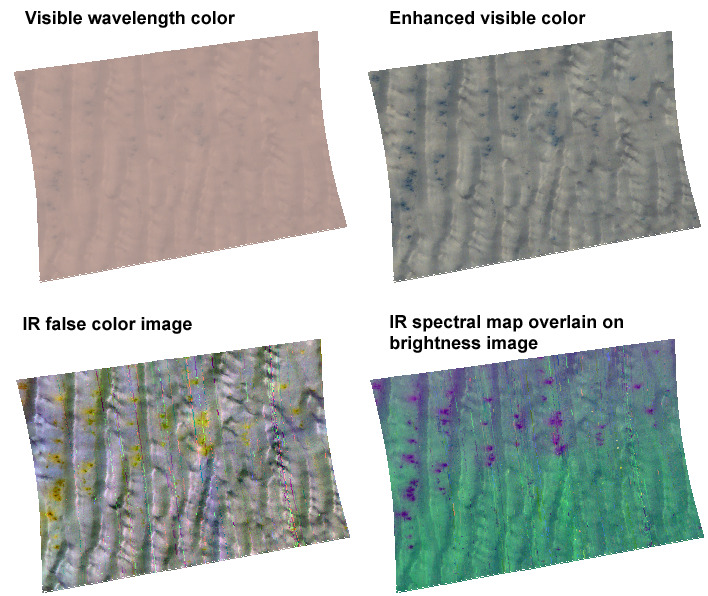

A Cold Day in Richardson Crater

This image of frost-covered sand dunes in Richardson Crater in the south polar region of Mars was taken by the Compact Reconnaissance Imaging Spectrometer for Mars (CRISM) at 0504 UTC (12:04 a.m. EST) on Jan. 30, 2007, near 72.0 degrees south latitude, 179.4 degrees east longitude. CRISM’s image was taken in 544 colors covering 0.36-3.92 micrometers, and shows features as small as 34 meters (111 feet) across. The region covered by the image is 10.2 kilometers (6.3 miles) wide. North is to the top, and the illumination is from the left.

Richardson Crater is well outside the south polar permanent cap, but is still covered by seasonal frost now at the beginning of southern spring. The frost is a mixture of water and carbon dioxide ices, and the processes by which the frosts sublimate are being investigated by MRO’s instruments. The image shows a field of sand dunes inside the crater, with the sun just six degrees above the horizon. The four renderings of CRISM 544-color image highlight different aspects of the frosted dunes that can be brought out using different wavelength combinations.

The upper left image is constructed from visible wavelengths to approximate the dune’s appearance to the human eye. The surface brightness is surprisingly uniform, because a large fraction of the sunlight illuminating the surface is scattered downward diffusely by the sky, washing out shadows. In the upper right image, the same view has been contrast-enhanced to accentuate both shading and small patches of sand that are visible on the dunes. Those patches are both darker and grayer than the frosted surface.

The lower left image is a false color composite constructed from 2.54, 1.43, and 1.16 micron wavelengths. Using this color combination, areas with the most carbon dioxide frost appear white to bluish, those with less appear yellowish, and those with the least appear as small, reddish spots. However even the reddish spots still have carbon dioxide frost on them, just less.

The lower right image is a spectral map draped over an image of surface brightness at 1.3 microns. Sand is colored red, water ice blue, and carbon dioxide frost green. Most areas appear blue-green because they have both water ice and carbon dioxide ice. The dark spots appear purple because they have both water ice (blue) and sand (red), with less carbon dioxide ice (green).

CRISM’s mission: Find the spectral fingerprints of aqueous and hydrothermal deposits and map the geology, composition and stratigraphy of surface features. The instrument will also watch the seasonal variations in Martian dust and ice aerosols, and water content in surface materials — leading to new understanding of the climate.

The Compact Reconnaissance Imaging Spectrometer for Mars (CRISM) is one of six science instruments on NASA’s Mars Reconnaissance Orbiter. Led by The Johns Hopkins University Applied Physics Laboratory, the CRISM team includes expertise from universities, government agencies and small businesses in the United States and abroad.

Credit: NASA/JPL/JHUAPL